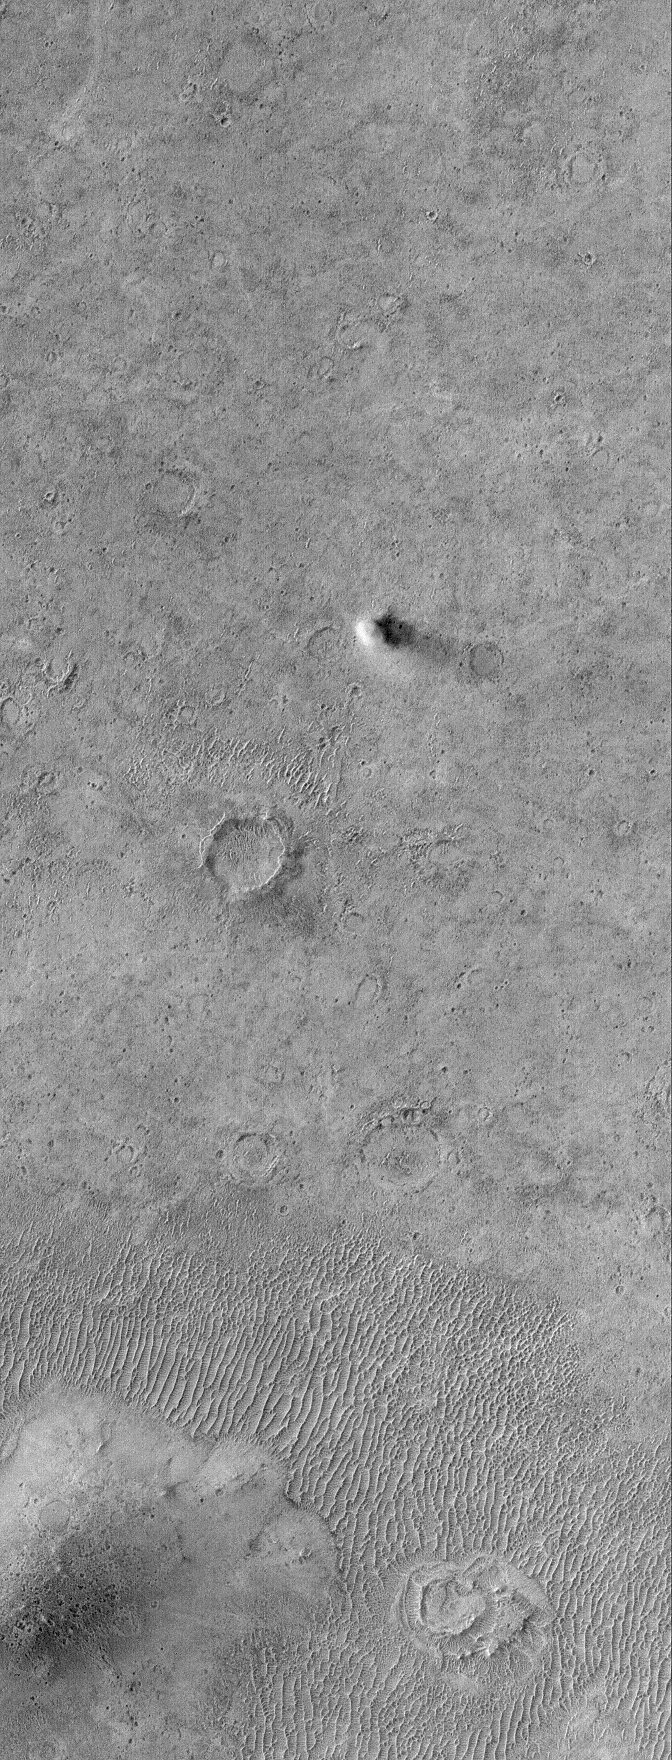

Yard Sale

17 July 2006
This Mars Global Surveyor (MGS) Mars Orbiter Camera (MOC) image shows a bright plain west of Schiaparelli Crater, Mars, which is host to several features, some of them long-lived and others that are transient. The circular features scattered somewhat randomly throughout the scene are impact craters, all of which are in a variety of states of degradation. In the lower left (southwest) corner of the image, there is a small hill surrounded by ripples of windblown sediment, and near the center of the image, there is an active dust devil casting a shadow to the east as it makes its way across the plain.

Location near: 5.9°S, 348.2°W
Image width: ~3 km (~1.9 mi)
Illumination from: upper left
Season: Southern Autumn

Credit: NASA/JPL/Malin Space Science Systems